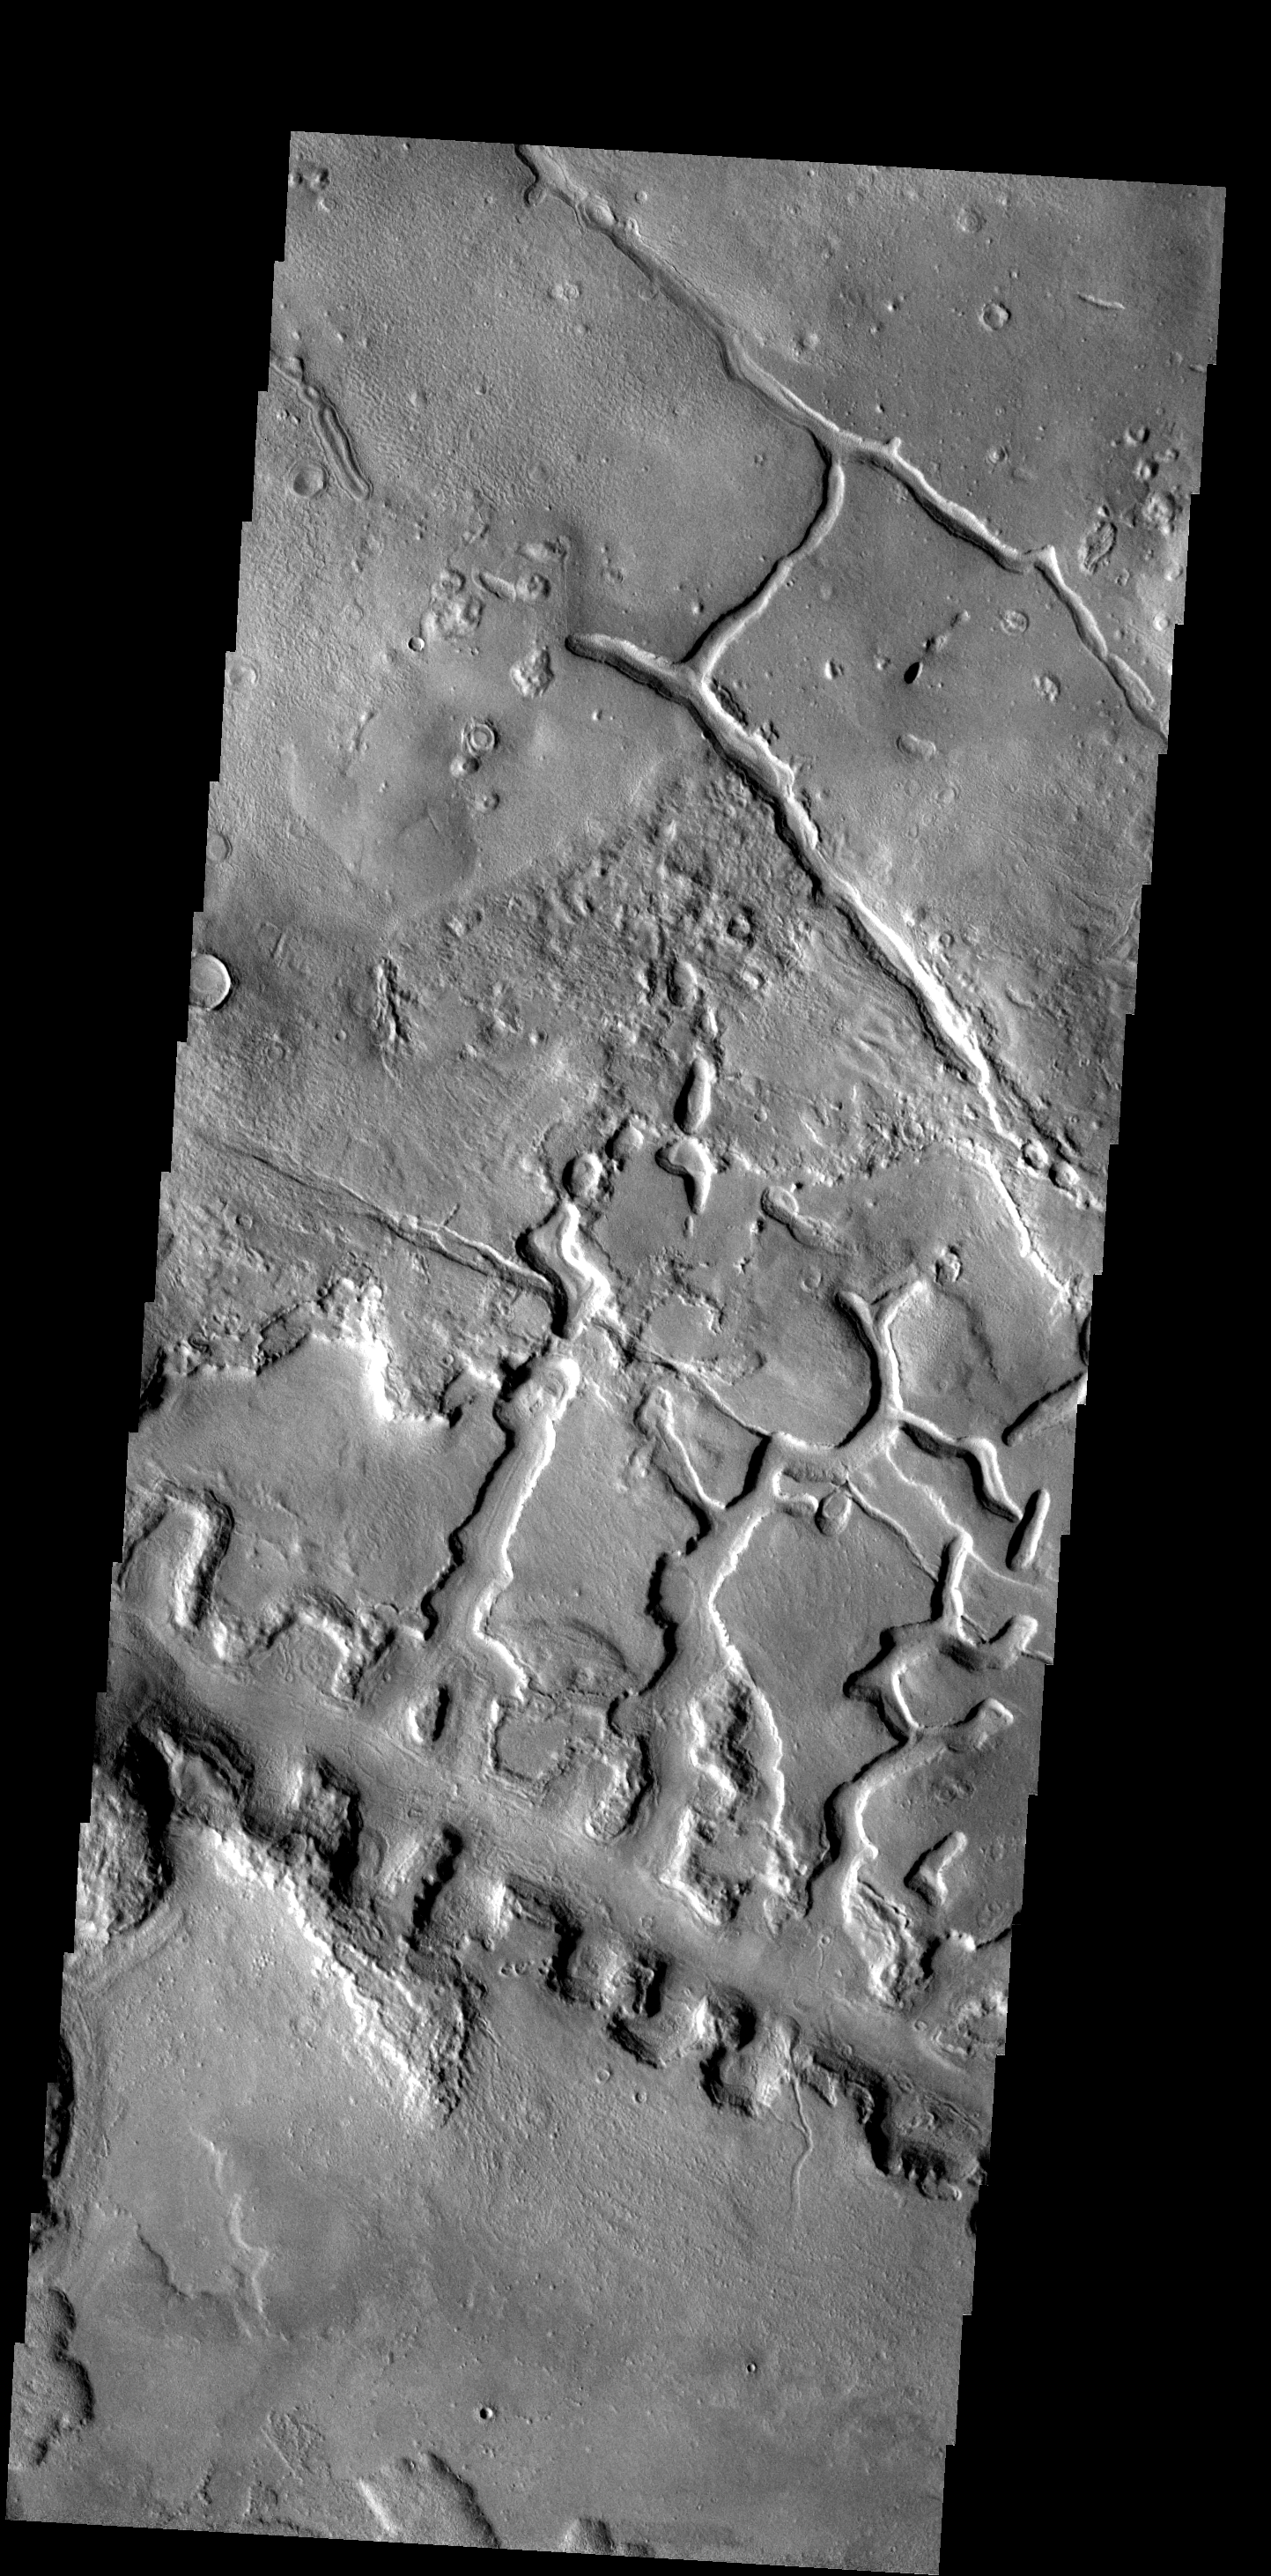

Box Canyons

The line of box canyons in the middle of this image are part of a large region of collapse features called Galaxias Fossae.

Image information: VIS instrument. Latitude 37.5N, Longitude 142.5E. 19 meter/pixel resolution.

Please see the THEMIS Data Citation Note for details on crediting THEMIS images.

Note: this THEMIS visual image has not been radiometrically nor geometrically calibrated for this preliminary release. An empirical correction has been performed to remove instrumental effects. A linear shift has been applied in the cross-track and down-track direction to approximate spacecraft and planetary motion. Fully calibrated and geometrically projected images will be released through the Planetary Data System in accordance with Project policies at a later time.

NASA’s Jet Propulsion Laboratory manages the 2001 Mars Odyssey mission for NASA’s Office of Space Science, Washington, D.C. The Thermal Emission Imaging System (THEMIS) was developed by Arizona State University, Tempe, in collaboration with Raytheon Santa Barbara Remote Sensing. The THEMIS investigation is led by Dr. Philip Christensen at Arizona State University. Lockheed Martin Astronautics, Denver, is the prime contractor for the Odyssey project, and developed and built the orbiter. Mission operations are conducted jointly from Lockheed Martin and from JPL, a division of the California Institute of Technology in Pasadena.

Credit: NASA/JPL/ASU